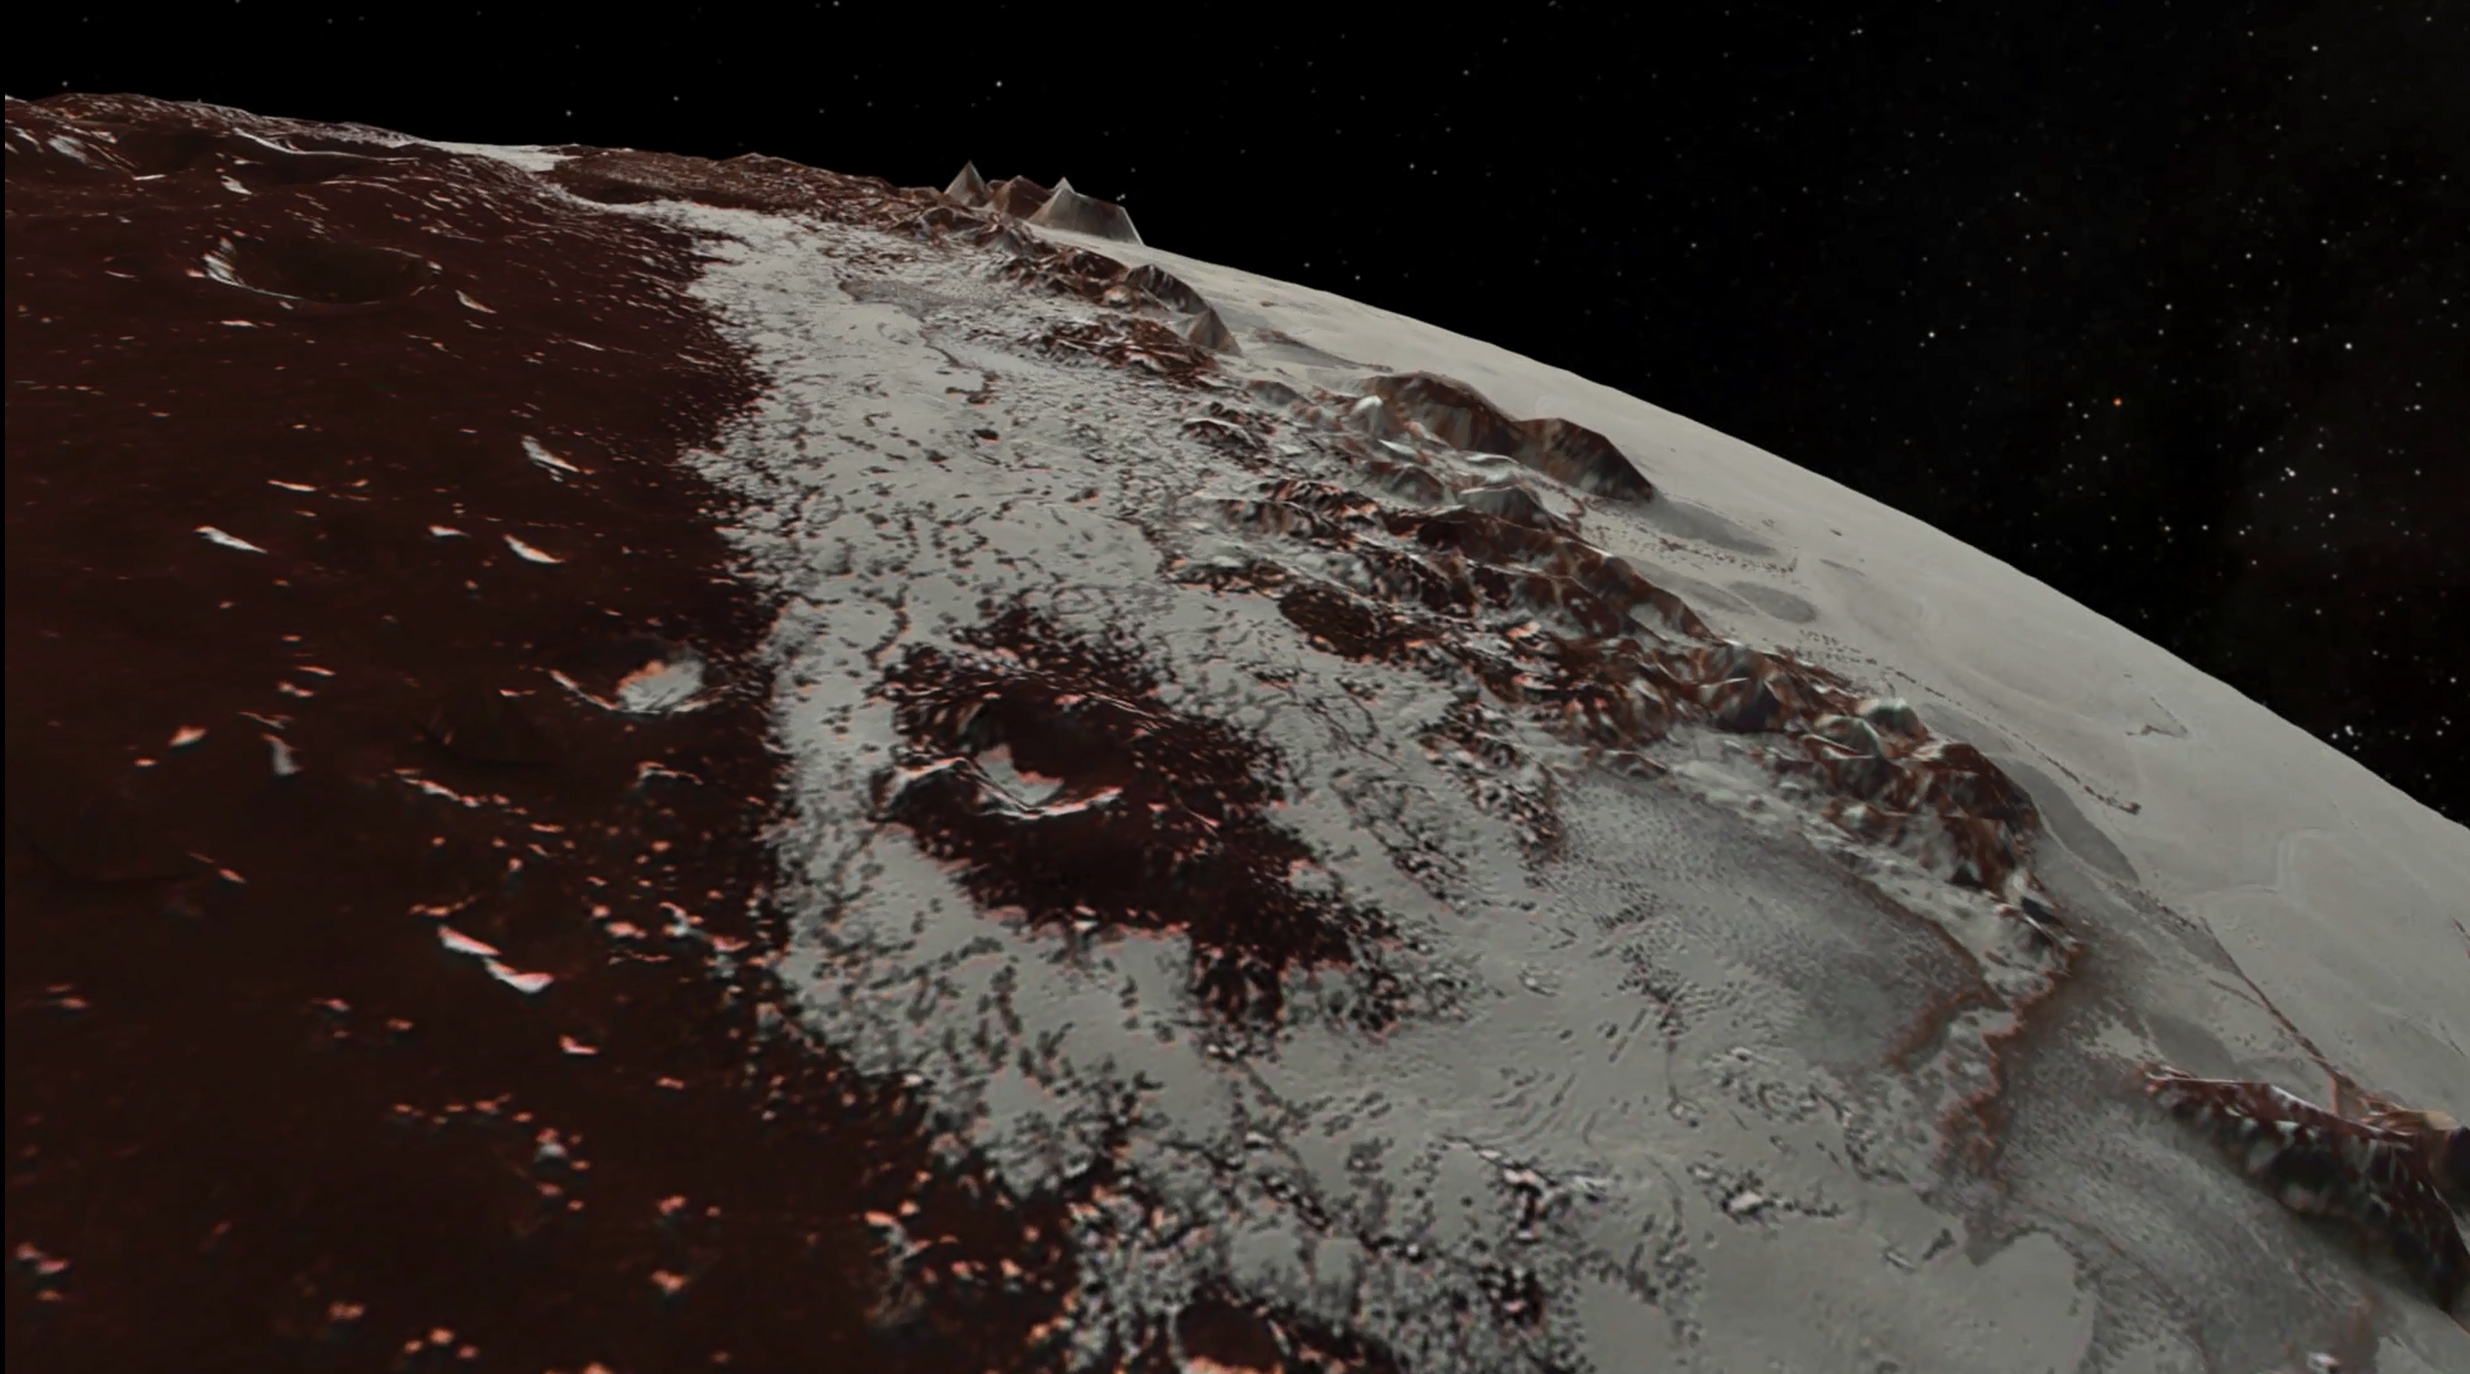

Soaring over Pluto

In July 2015, NASA’s New Horizons spacecraft sent home the first close-up pictures of Pluto and its moons. Using actual New Horizons data and digital elevation models of Pluto and its largest moon, Charon, mission scientists created flyover movies that offer spectacular new perspectives of the many unusual features that were discovered and which have reshaped our views of the Pluto system — from a vantage point even closer than a ride on New Horizons itself.

The dramatic Pluto flyover begins over the highlands to the southwest of the great expanse of nitrogen ice plain informally named Sputnik Planitia. (Note that all feature names in the Pluto system are informal.) The viewer first passes over the western margin of Sputnik, where it borders the dark, cratered terrain of Cthulhu Macula, with the blocky mountain ranges located within the planitia seen on the right. The tour moves north past the rugged and fractured highlands of Voyager Terra and then turns southward over Pioneer Terra, which exhibits deep and wide pits, before concluding over the bladed terrain of Tartarus Dorsa in the far east of the encounter hemisphere.

The topographic relief is exaggerated by a factor of 2 to 3 in these movies to emphasize topography; the surface colors have also been enhanced to bring out detail. Digital mapping and rendering were performed by Paul Schenk and John Blackwell of the Lunar and Planetary Institute in Houston.

The Johns Hopkins University Applied Physics Laboratory in Laurel, Maryland, designed, built, and operates the New Horizons spacecraft, and manages the mission for NASA’s Science Mission Directorate. The Southwest Research Institute, based in San Antonio, leads the science team, payload operations and encounter science planning. New Horizons is part of the New Frontiers Program managed by NASA’s Marshall Space Flight Center in Huntsville, Alabama.

Credit: NASA/Johns Hopkins University Applied Physics Laboratory/Southwest Research Institute/Lunar and Planetary Institute